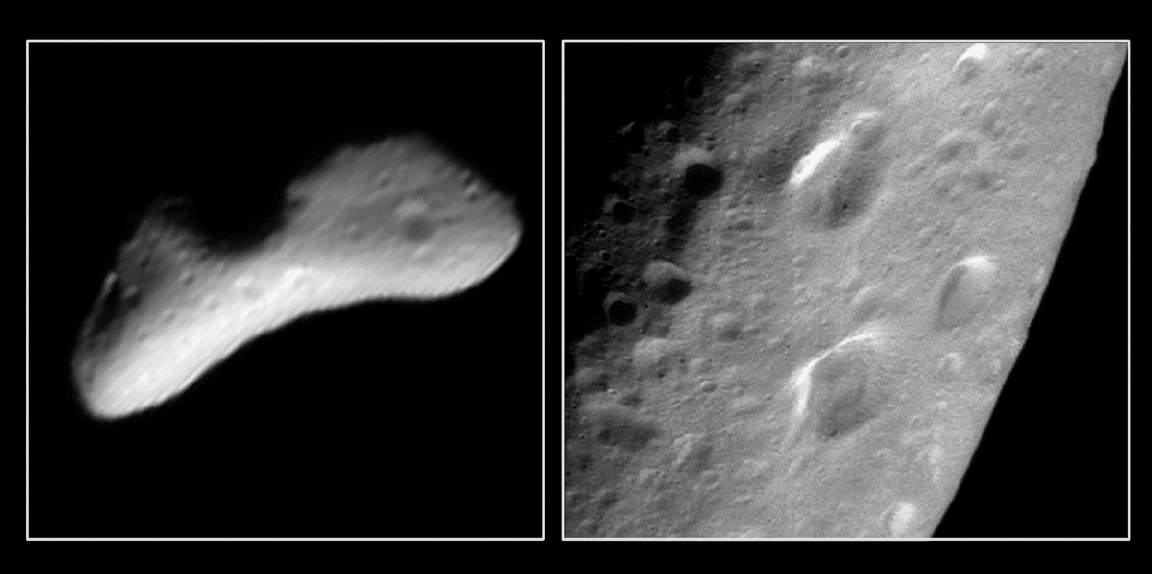

A Trio of Craters on Eros

The Near Earth Asteroid Rendezvous (NEAR) spacecraft snapped the image on the left (Image of the Day Feb. 13, 2000 B) during its approach to Eros on Feb. 11, 2000, from a range of 2590 kilometers (1,609 miles). This image shows a heart-shaped depression about 5 km (3 miles) long. The image mosaic on the right was taken from 204 km (127 miles) on March 3, 2000 and reveals that the mysterious heart-shaped feature is actually 3 separate craters. The oblique lighting conditions and low resolution of the earlier image created the illusion of a heart shape.

Built and managed by The Johns Hopkins University Applied Physics Laboratory, Laurel, Maryland, NEAR was the first spacecraft launched in NASA’s Discovery Program of low-cost, small-scale planetary missions. See the NEAR web page at http://near.jhuapl.edu/ for more details.

Credit: NASA/JPL/JHUAPL